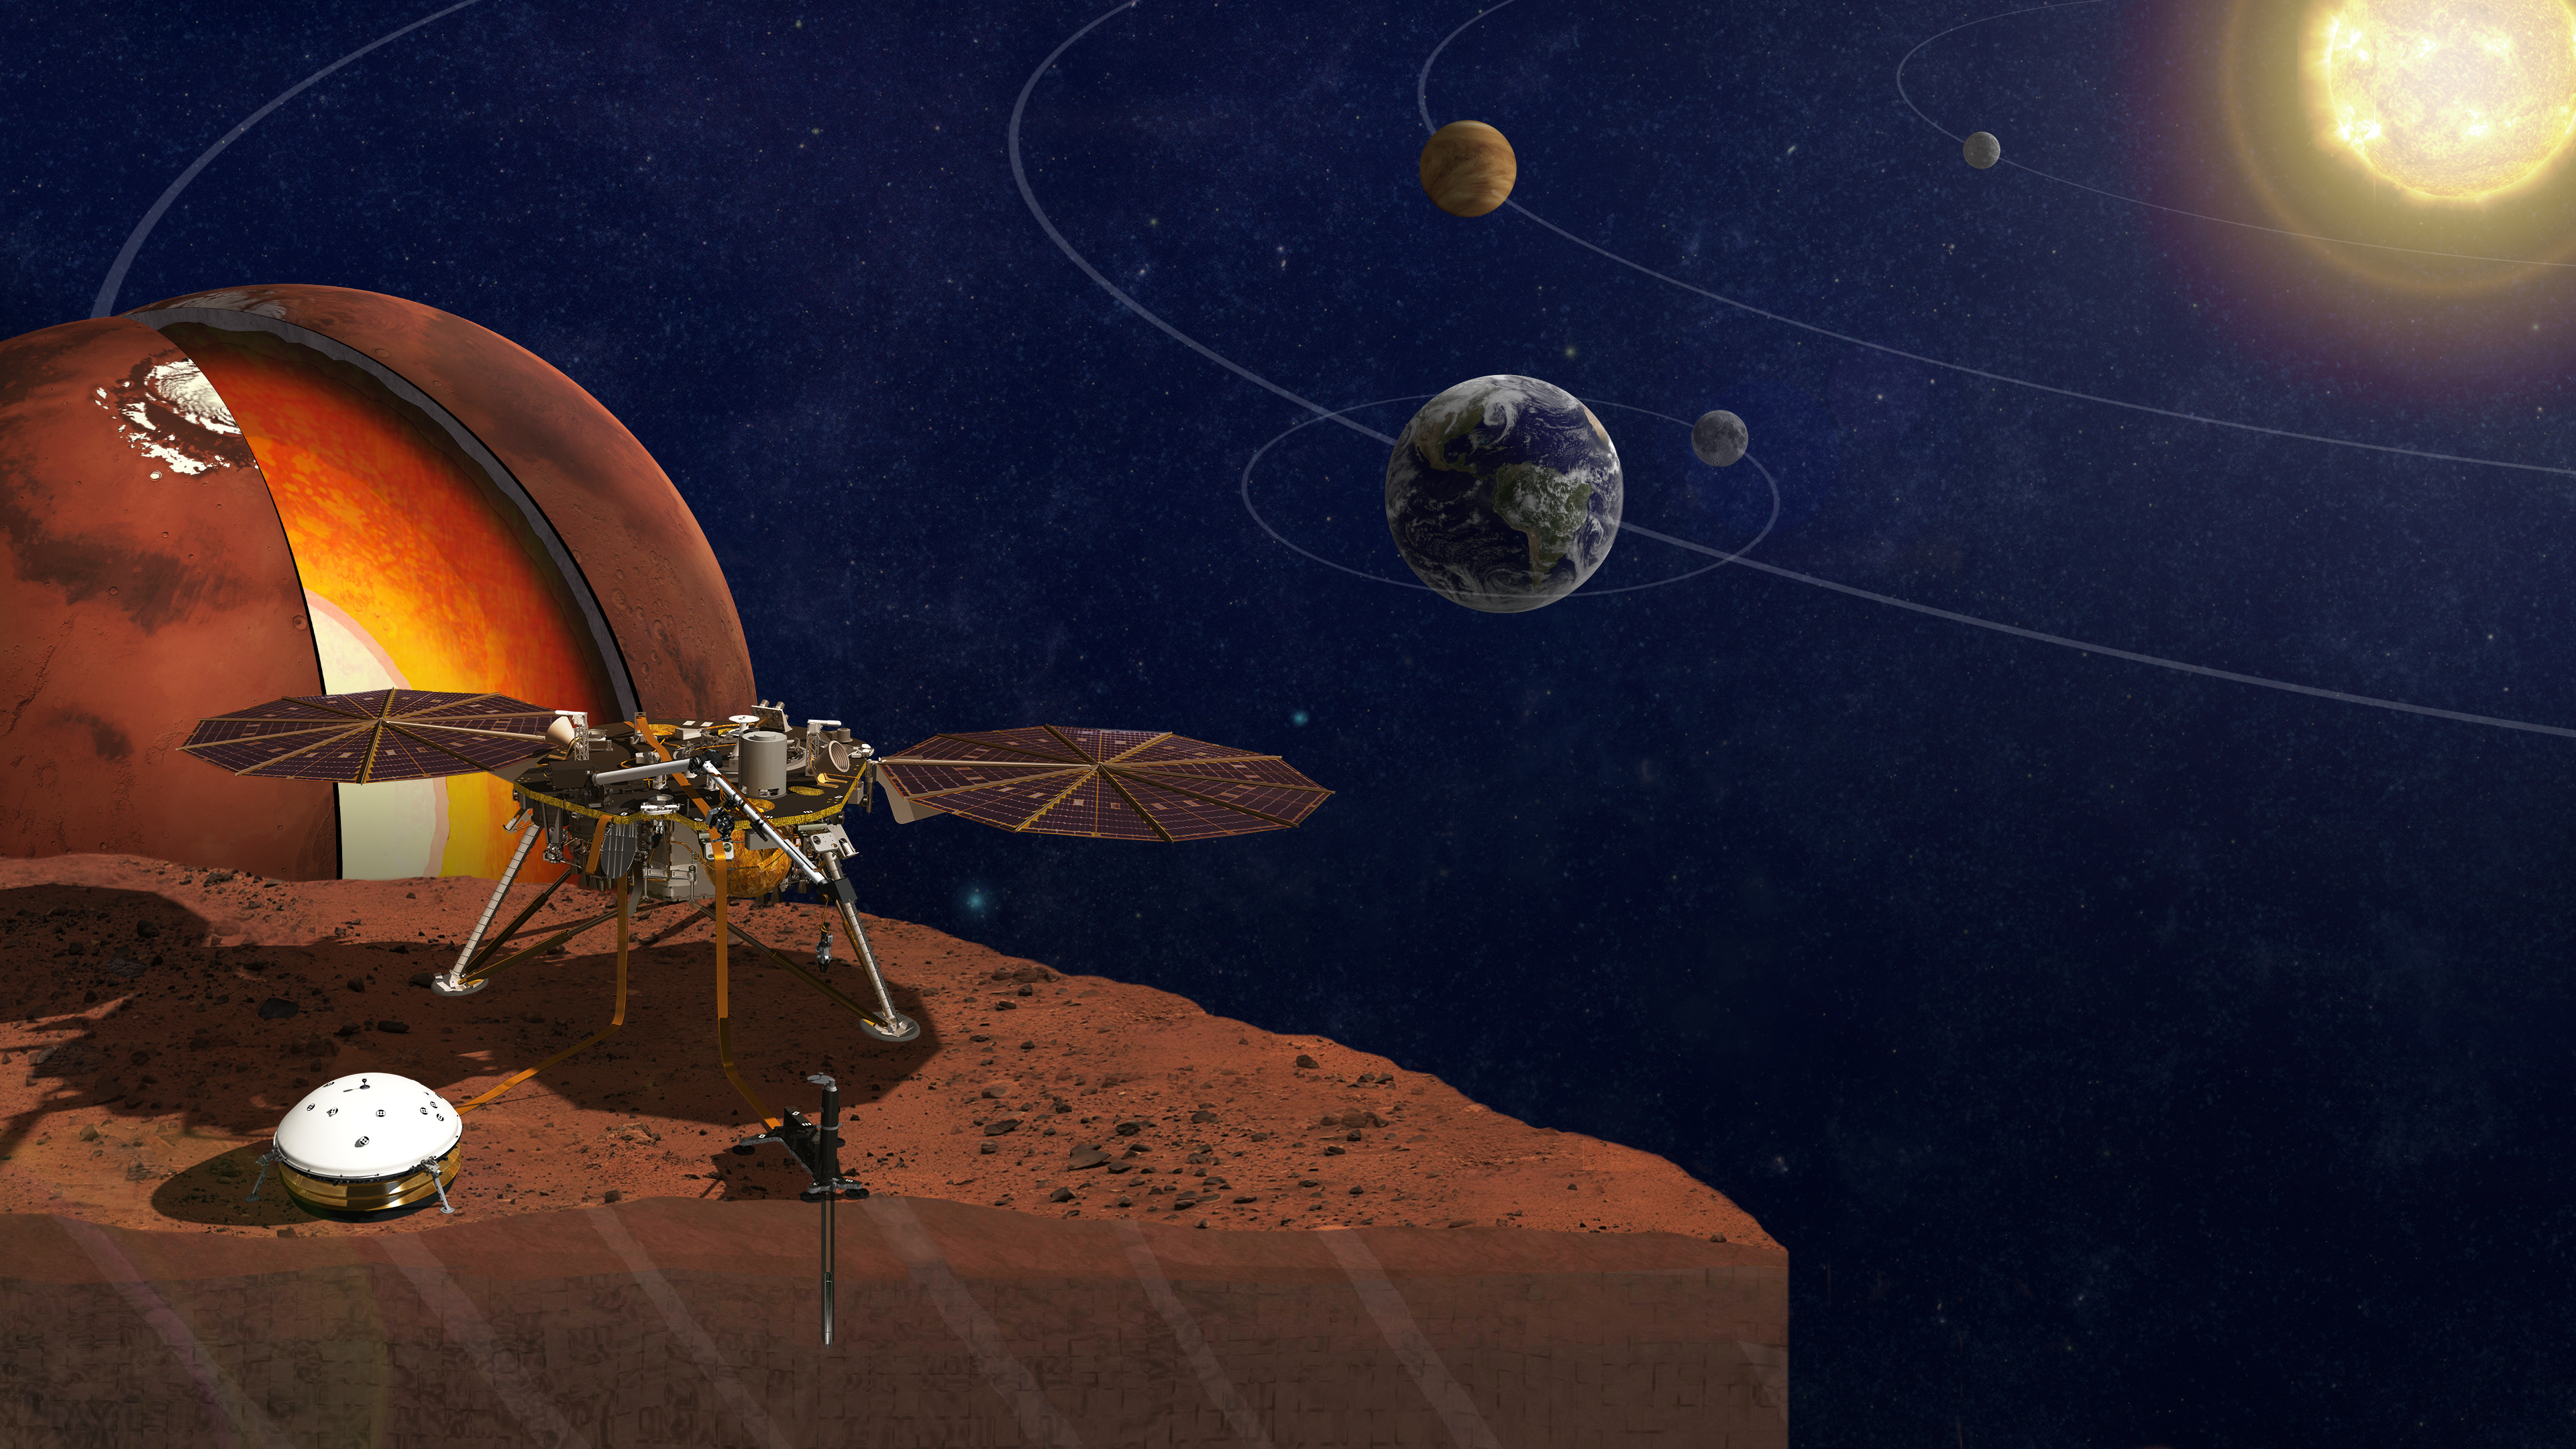

Seeking How Rocky Planets Form

This is an artist’s rendition of the InSight lander.

InSight is short for Interior Exploration using Seismic Investigations, Geodesy and Heat Transport. InSight is a Mars mission, but it’s more than a Mars mission. The lander seeks the fingerprints of the processes that formed the rocky planets of the solar system, more than 4 billion years ago. It measures the planet’s “vital signs:” its “pulse” (seismology), “temperature” (heat flow) and “reflexes” (precision tracking).

JPL, a division of Caltech in Pasadena, California, manages the InSight Project for NASA’s Science Mission Directorate, Washington. Lockheed Martin Space, Denver, built the spacecraft. InSight is part of NASA’s Discovery Program, which is managed by NASA’s Marshall Space Flight Center in Huntsville, Alabama.

Credit: NASA/JPL-Caltech